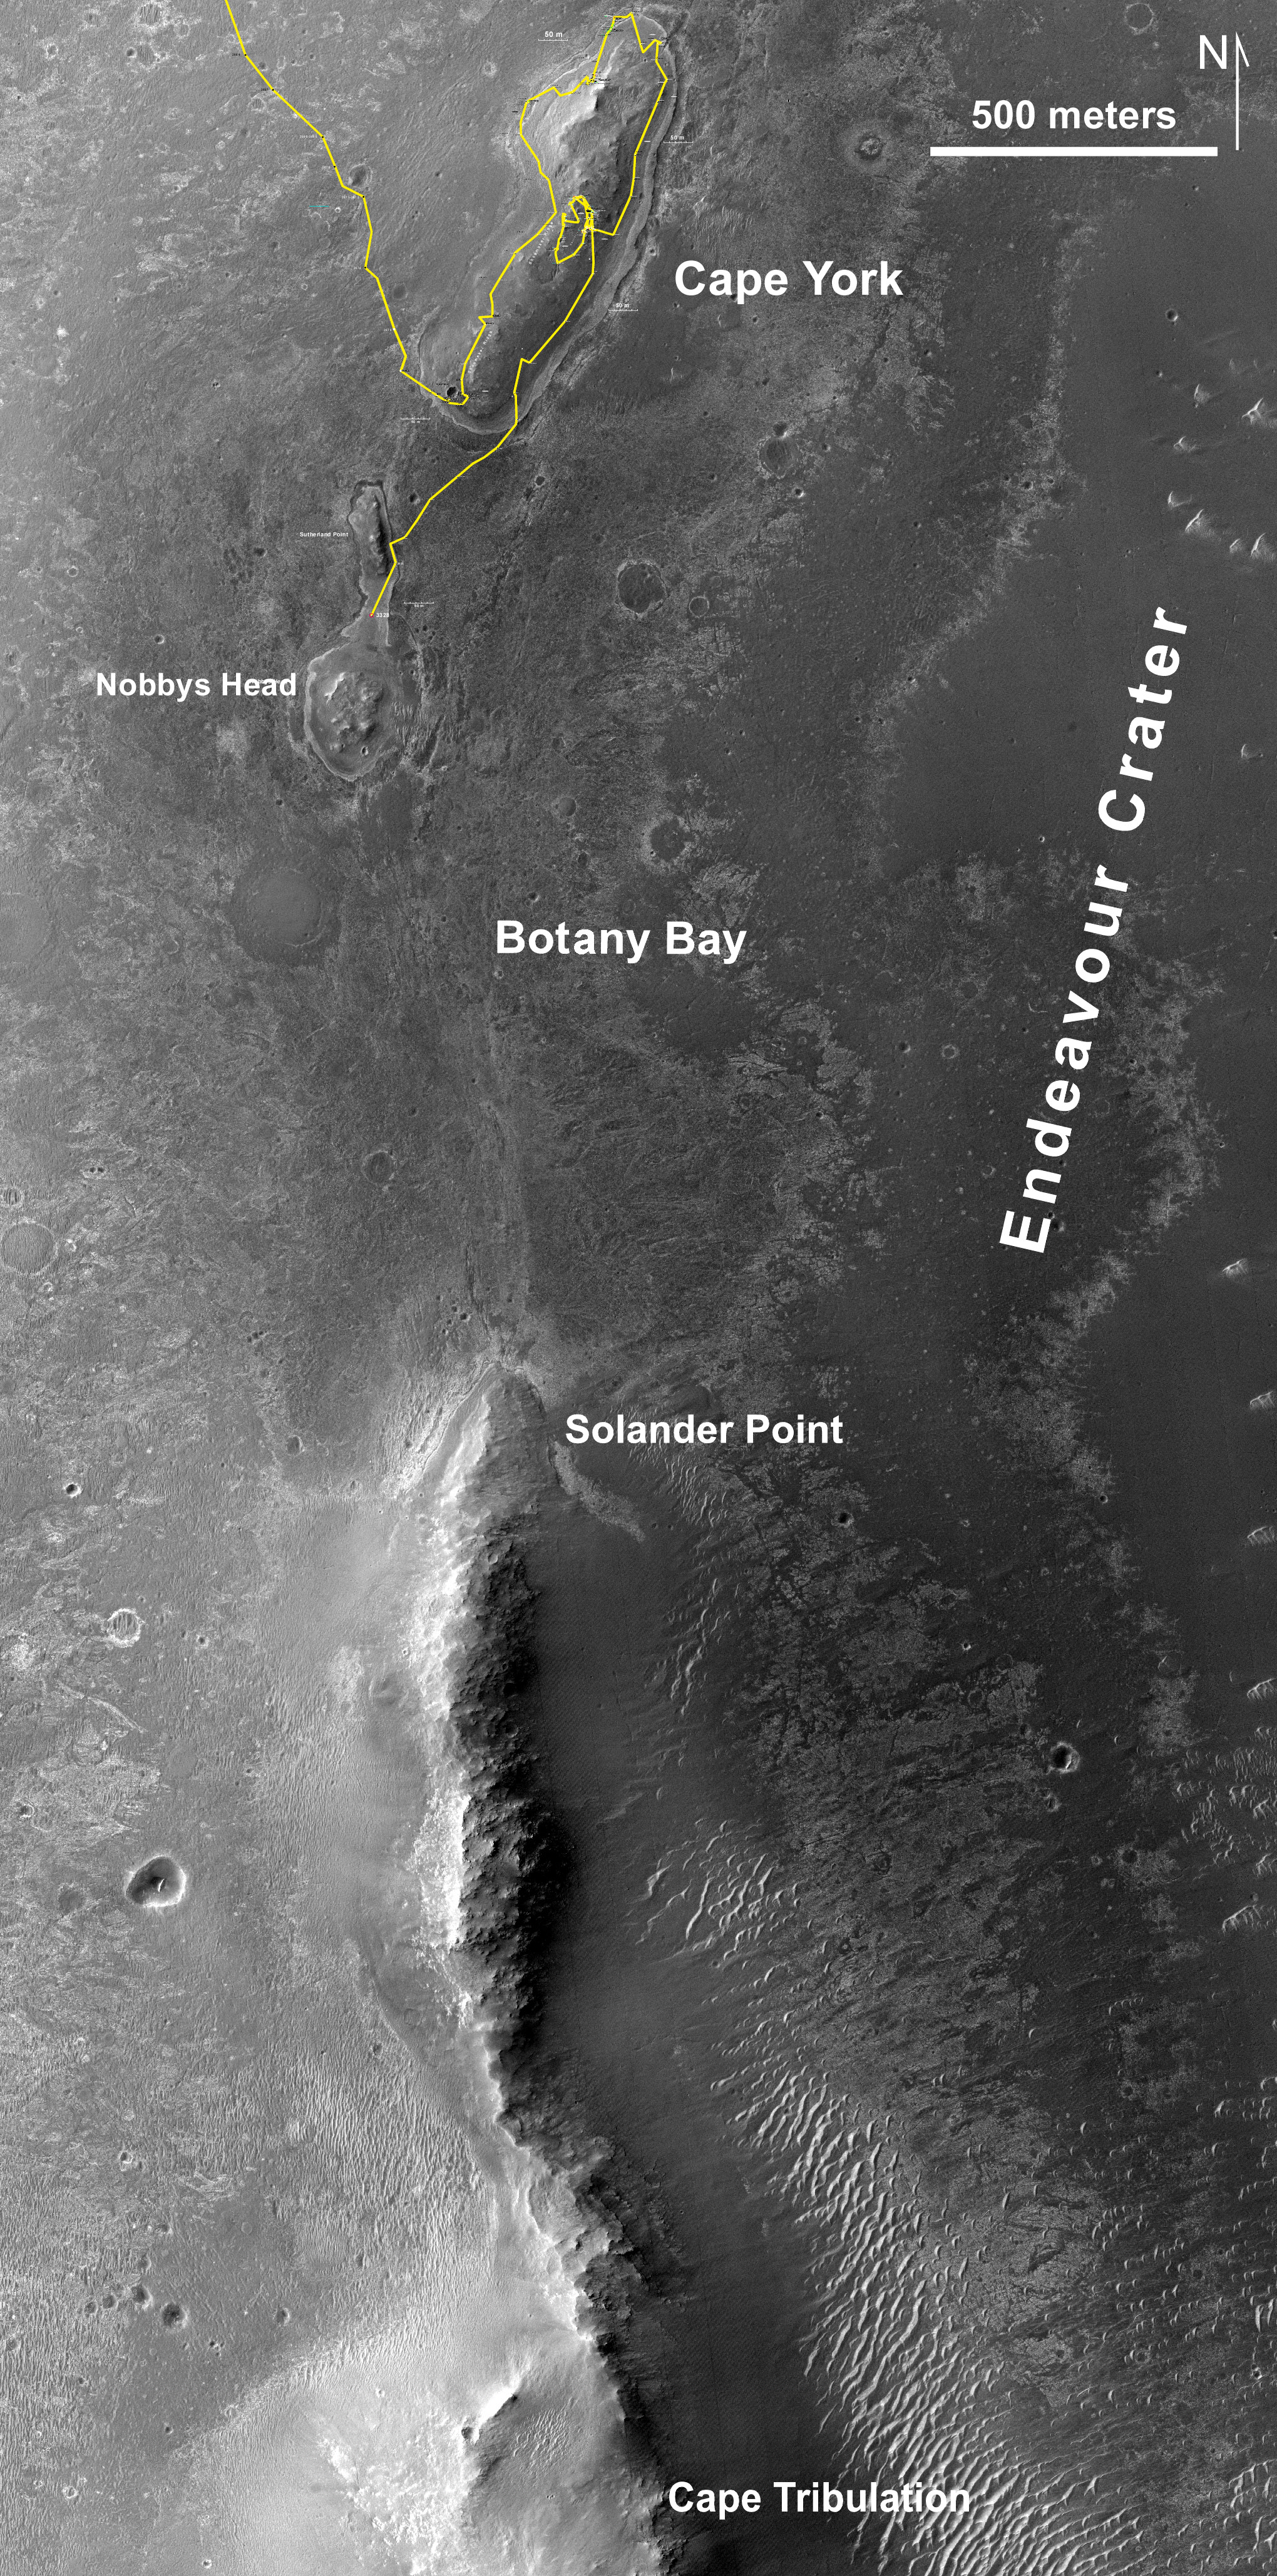

Southbound Opportunity, June 2013

This map of a portion of the western rim of Endeavour Crater on Mars shows the path of NASA’s Mars Exploration Rover Opportunity as the rover is driving from the “Cape York” segment of the rim to its next destination, the “Solander Point” segment.

The gold line traces Opportunity’s traverse from when it approached Cape York from the west, in summer 2011, to the rover’s position near “Nobbys Head” after a drive of 102 meters on the mission’s 3,328th Martian day, or sol (June 4, 2013).

The base image for this map is from the High Resolution Imaging Science Experiment (HiRISE) camera on NASA’s Mars Reconnaissance Orbiter. The scale bar at upper right is 500 meters (about one-third of a mile).

Credit: NASA/JPL-Caltech/Univ. of Arizona